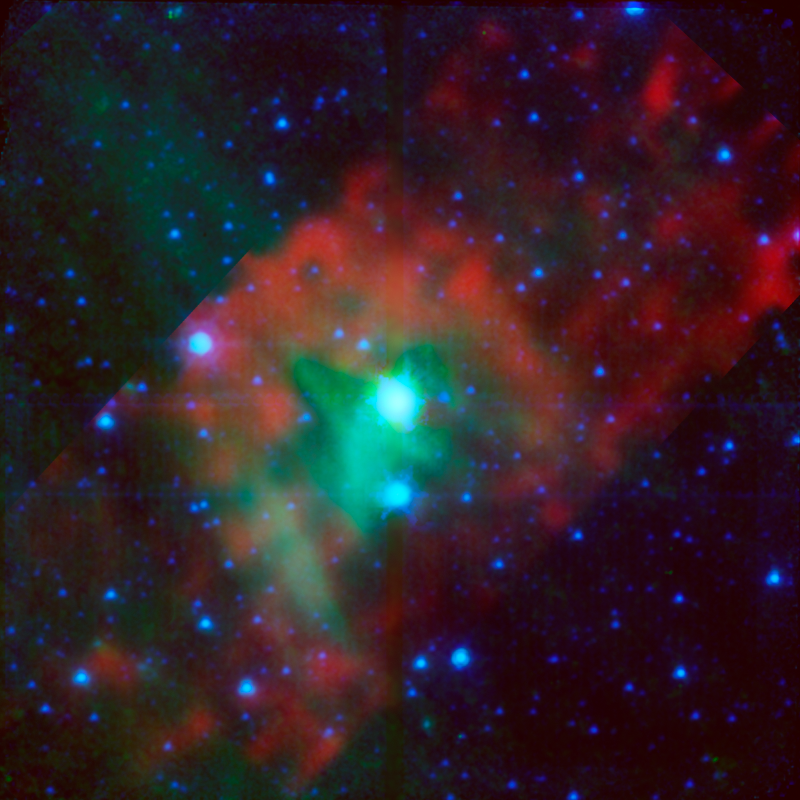

Standard Candle in the Wind

Figure 1

This image layout illustrates how NASA’s Spitzer Space Telescope was able to show that a “standard candle” used to measure cosmological distances is shrinking — a finding that affects precise measurements of the age, size and expansion rate of our universe. The image on the left, taken by Spitzer in infrared light, shows Delta Cephei, a type of standard candle used to measure the distances to galaxies that are relatively close to us. Cepheids like this one are the first rungs on the so-called cosmological distance ladder — a tool needed to measure farther and farther distances.

Spitzer showed that the star has a bow shock in front of it. This can be seen as the red arc shape to the left of the star, which is depicted in blue-green (the colors have been assigned to specific infrared wavelengths we can’t see with our eyes). The presence of the bow shock told astronomers that Delta Cephei must have a wind that is forming the shock. This wind is made up of gas and dust blowing off the star. Before this finding, there was no direct proof that Cepheid stars could lose mass, or shrink.

The finding is important because the loss of mass around a Cepheid can obscure the star’s light, making it appear brighter in infrared observations, and dimmer in visible light, than it really is. This, in turn, affects calculations of how far away the star is. Even tiny inaccuracies in such distant measurements can cause the whole cosmological distance ladder to come unhinged.

The diagram on the right in Figure 1 illustrates how Delta Cephei’s bow shock was formed. As the star speeds along through space, its wind hits interstellar gas and dust, causing it to pile up in the bow shock. A companion star to Delta Cephei, seen just below it, is lighting up the region, allowing Spitzer to better see the region. By examining the structure of the bow shock, astronomers were able to calculate how fast the star is losing mass.

In this image, infrared light captured by the infrared array camera is blue and blue-green (3.6- and 4.5-micron light is blue and 8.0-micron light is blue-green). Infrared light captured by the multiband imaging photometer is colored green and red (24-micron light is green and 70-micron light is red).

Credit: NASA/JPL-Caltech/Iowa State